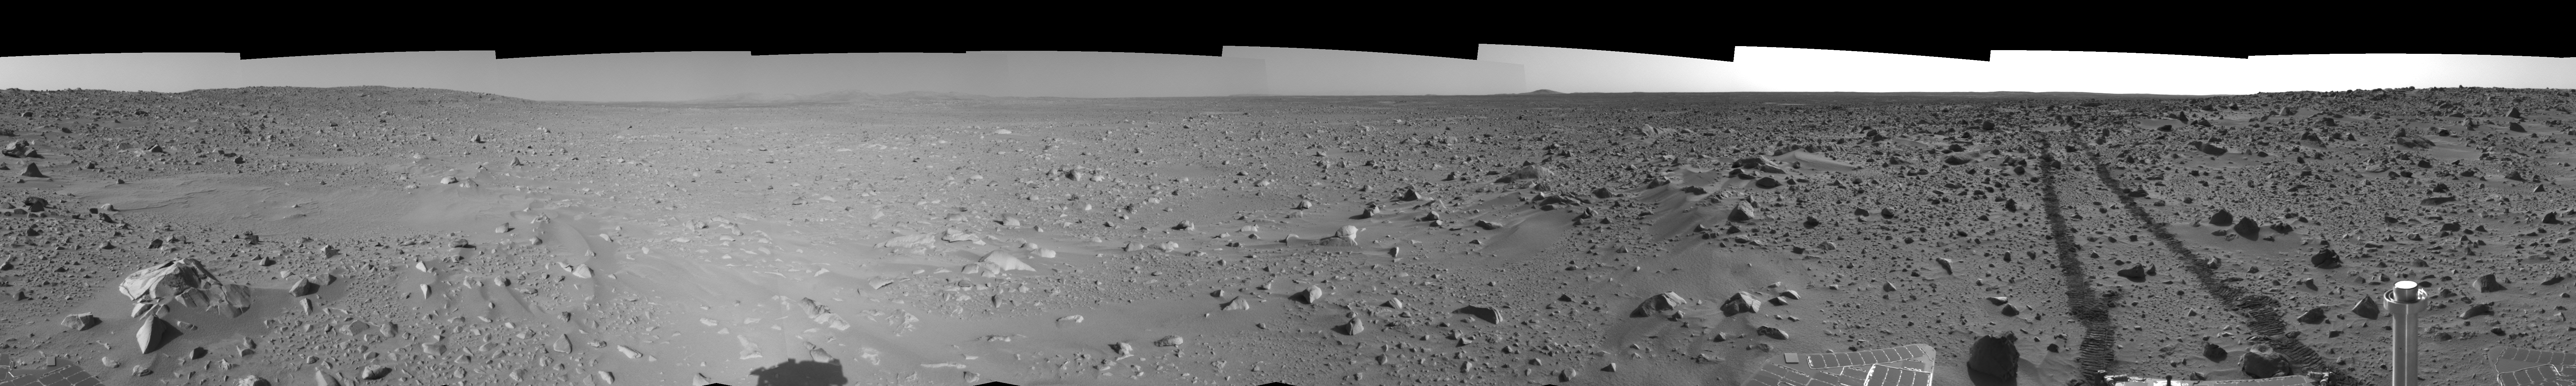

Spirit’s View on Sol 93 (left eye)

This left eye cylindrical-perspective mosaic was created from navigation camera images that NASA’s Mars Exploration Rover Spirit acquired on sol 93 (April 7, 2004). It reveals the martian view from Spirit’s position during the four-sol flight software update that began on sol 94.

See PIA05765 for 3-D view and PIA05767 for right eye view of this left eye cylindrical-perspective mosaic.

Credit: NASA/JPL